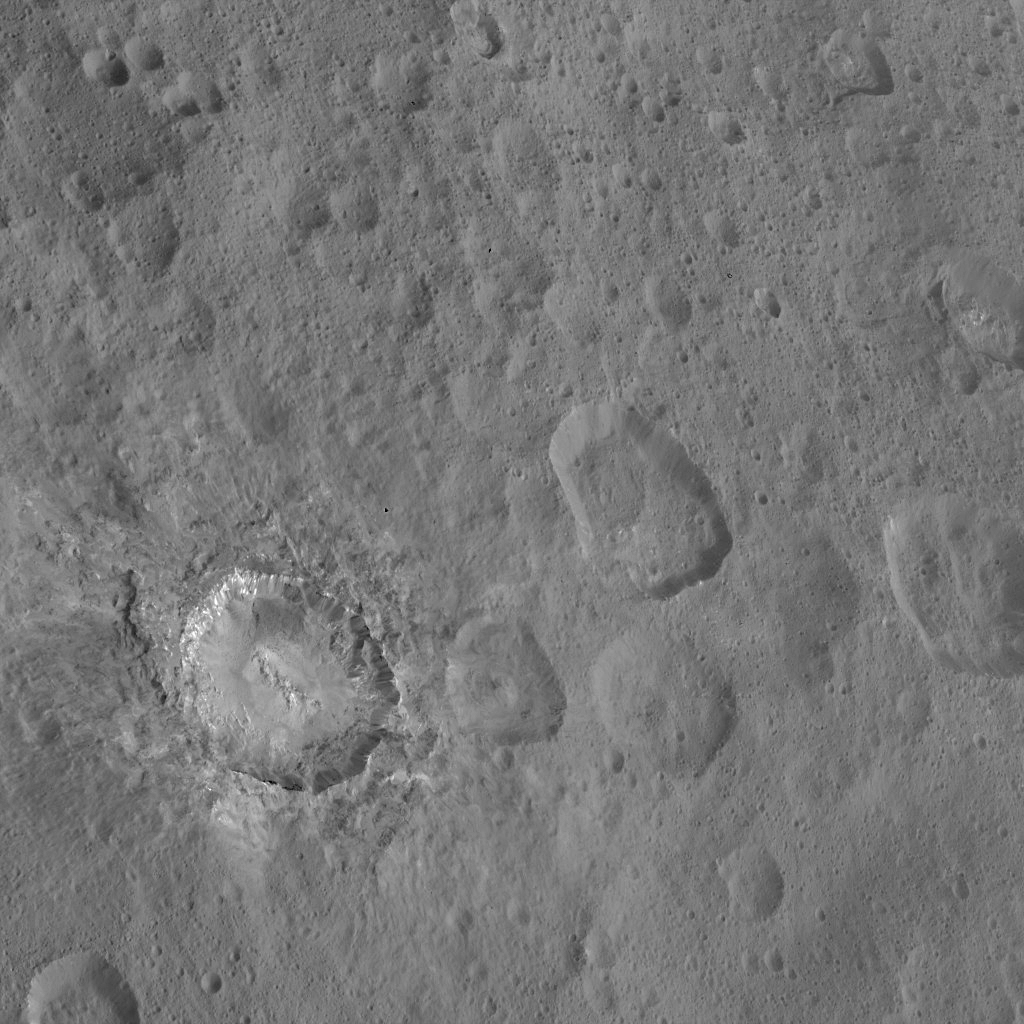

Dawn HAMO Image 66

This image from NASA’s Dawn spacecraft shows the dramatic-looking crater named Haulani on Ceres. This relatively young crater was named for a Hawaiian plant goddess, and measures 19 miles (31 kilometers) in diameter. The crater features a central ridge and streaks of bright material on its walls. Ejected material from the crater’s formation blankets the surrounding area, muting the appearance of older impact features.

Dawn took this image on Oct. 14, 2015, from an altitude of 915 miles (1,470 kilometers). It has a resolution of 450 feet (140 meters) per pixel.

Dawn’s mission is managed by JPL for NASA’s Science Mission Directorate in Washington. Dawn is a project of the directorate’s Discovery Program, managed by NASA’s Marshall Space Flight Center in Huntsville, Alabama. UCLA is responsible for overall Dawn mission science. Orbital ATK, Inc., in Dulles, Virginia, designed and built the spacecraft. The German Aerospace Center, the Max Planck Institute for Solar System Research, the Italian Space Agency and the Italian National Astrophysical Institute are international partners on the mission team.

Credit: NASA/JPL-Caltech/UCLA/MPS/DLR/IDA